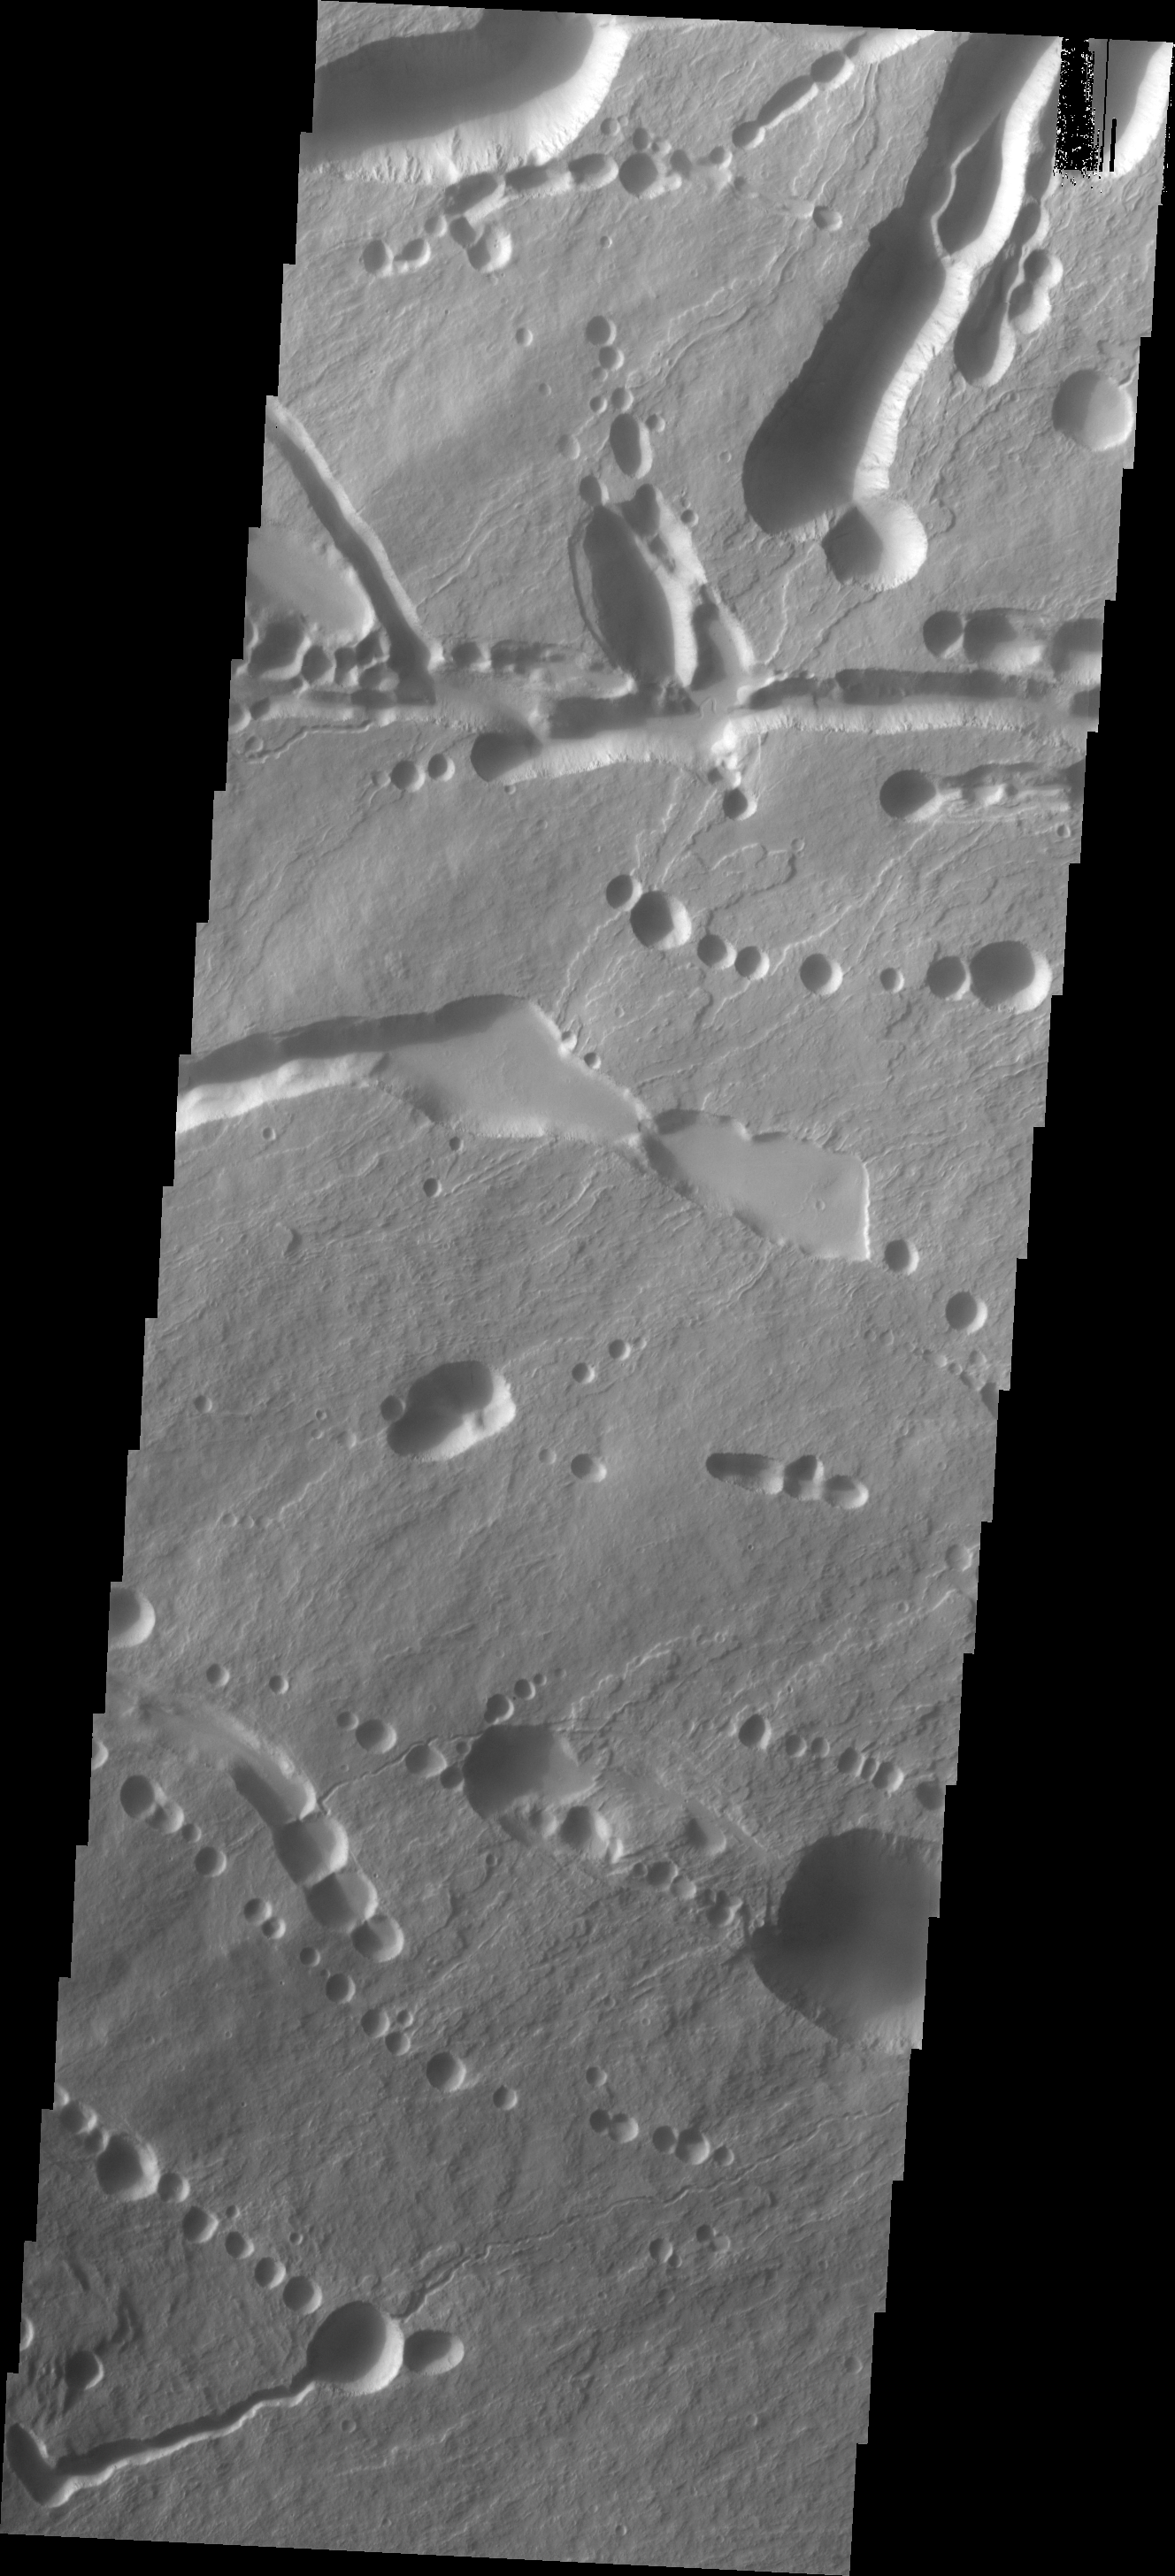

Investigating Mars: Ascraeus Mons

This image shows part of the northeastern flank of Ascraeus Mons, along the trend that joins the three large Tharsis volcanoes. The image has a myriad of collapse features from circular to linear outlines. The majority of the collapse features don’t interact with the surface lava flows, indicating that the collapse features were formed after the main emplacement of lava flows from the summit and near summit vents.

The Odyssey spacecraft has spent over 15 years in orbit around Mars, circling the planet more than 69000 times. It holds the record for longest working spacecraft at Mars. THEMIS, the IR/VIS camera system, has collected data for the entire mission and provides images covering all seasons and lighting conditions. Over the years many features of interest have received repeated imaging, building up a suite of images covering the entire feature. From the deepest chasma to the tallest volcano, individual dunes inside craters and dune fields that encircle the north pole, channels carved by water and lava, and a variety of other feature, THEMIS has imaged them all. For the next several months the image of the day will focus on the Tharsis volcanoes, the various chasmata of Valles Marineris, and the major dunes fields. We hope you enjoy these images!

Credit: NASA/JPL-Caltech/ASU